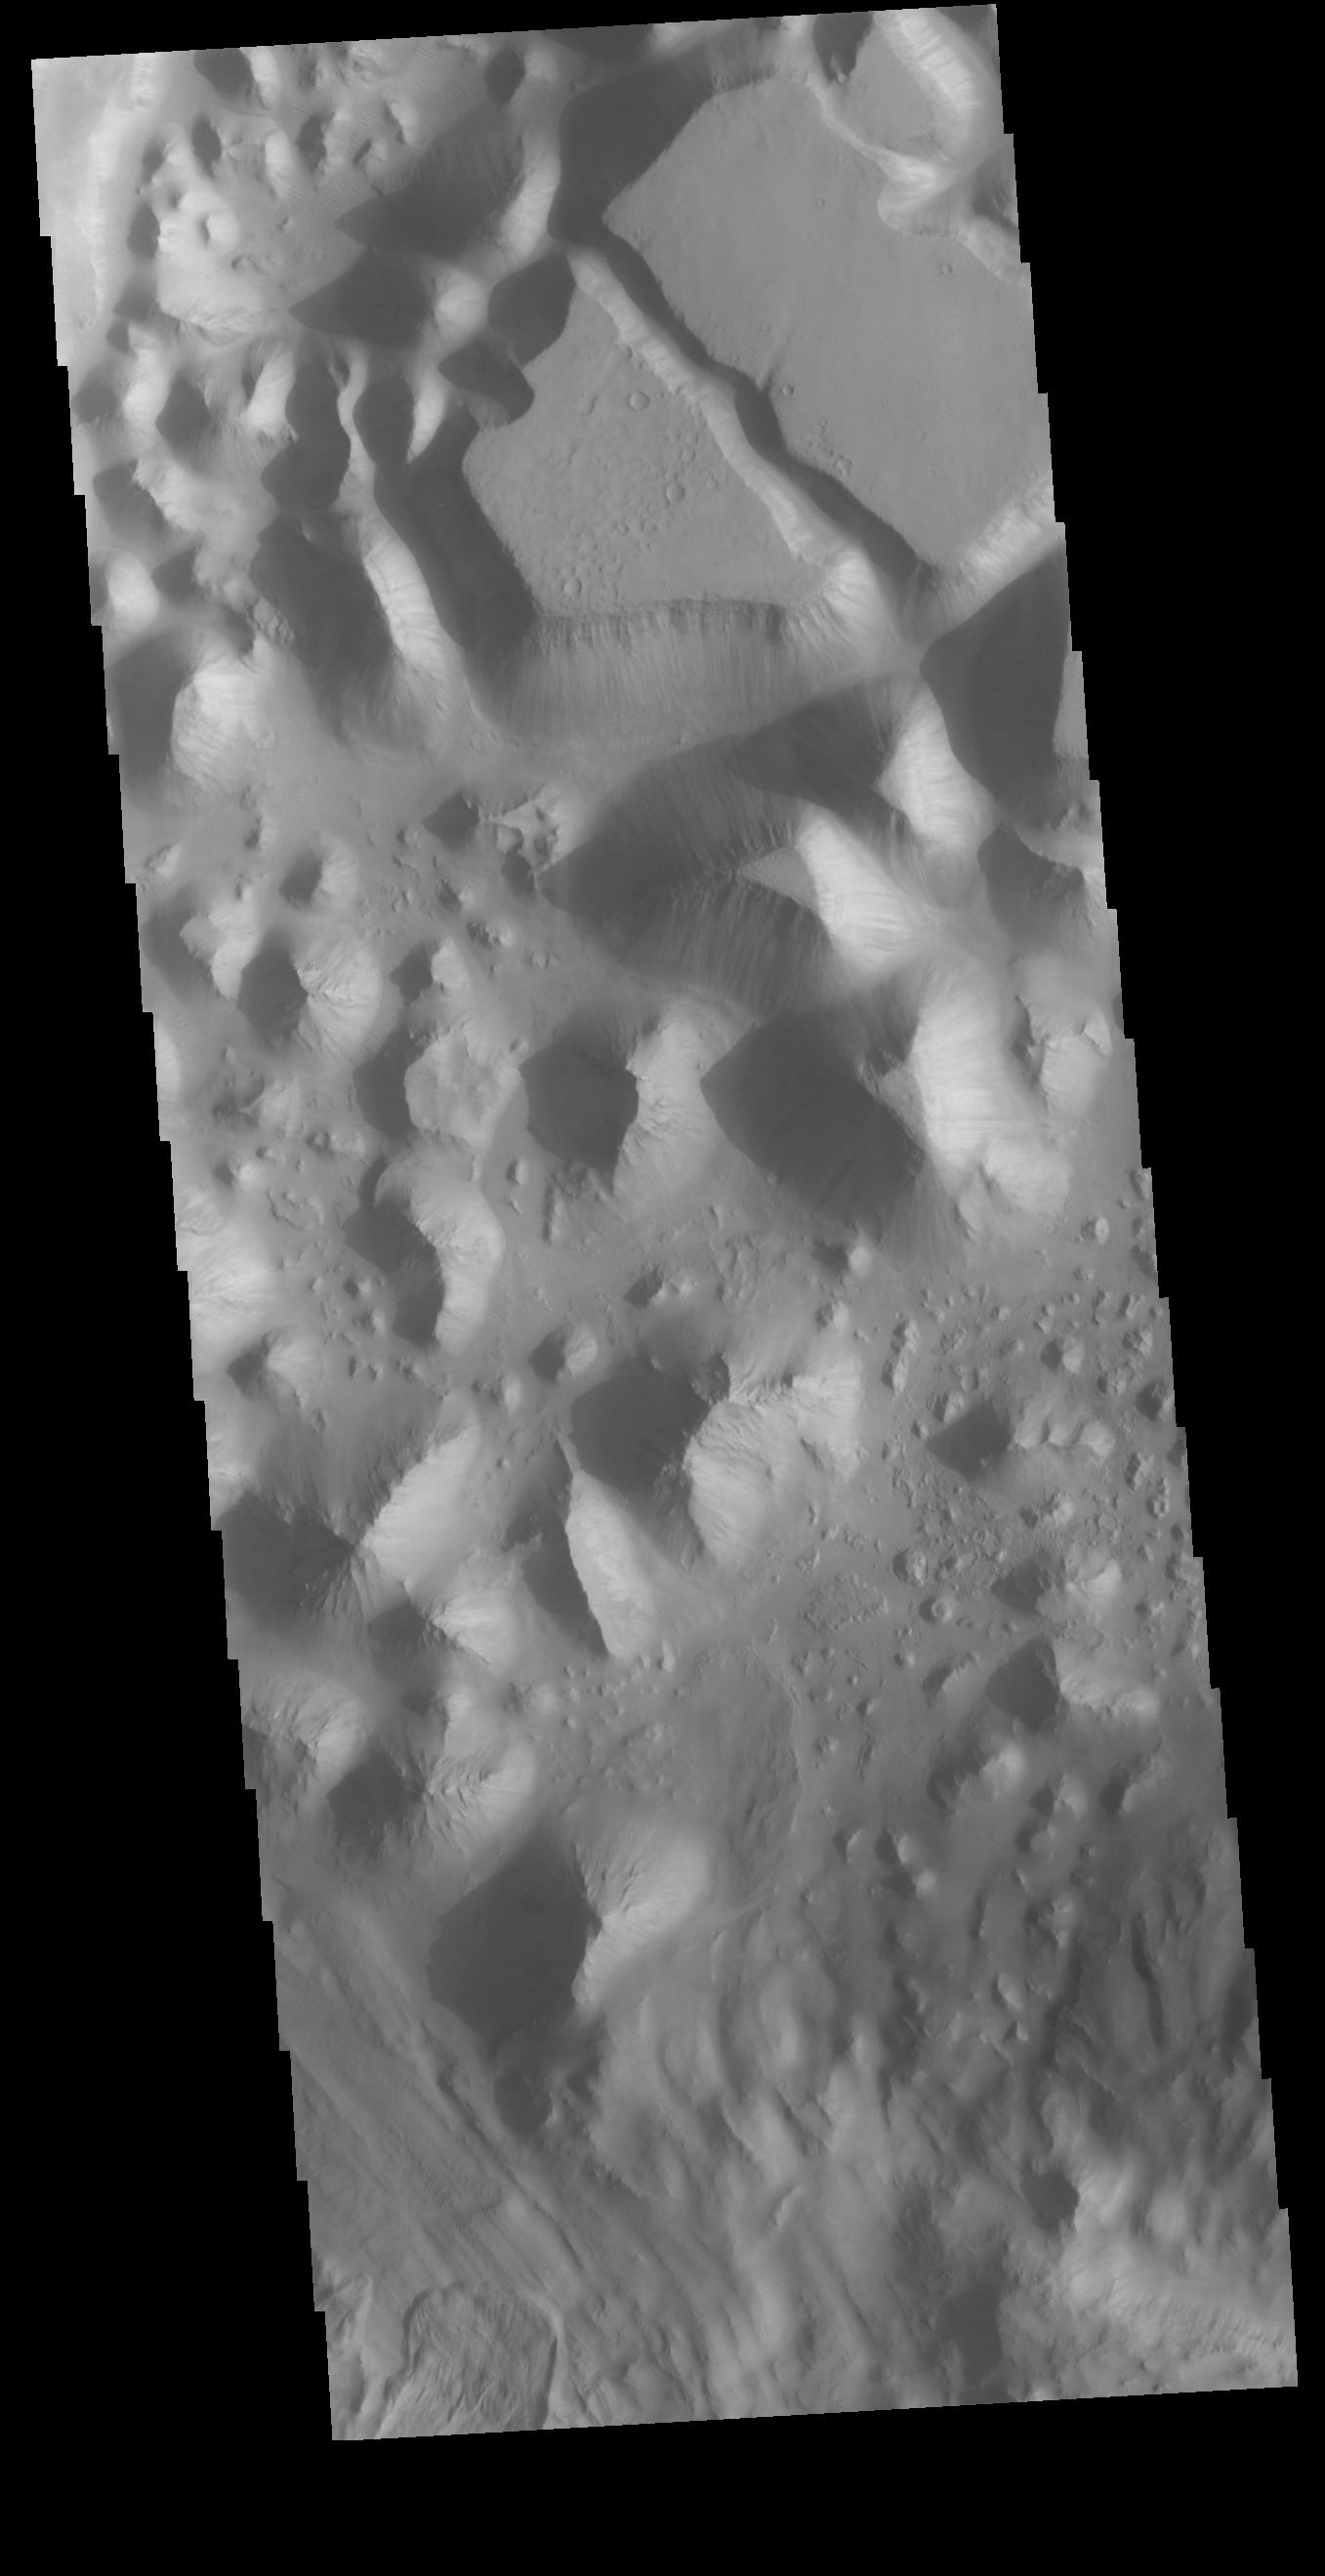

Baetis Chaos

Today’s VIS image shows part of Baetis Chaos. This region of chaos is located north of Juventae Chasma. Juventae Chasma is a huge box canyon near Valles Marineris. Water flowed from Juventae Chasma, through Baetis Chaos and created the northward flowing channel called Maja Valles.

Credit: NASA/JPL-Caltech/ASU